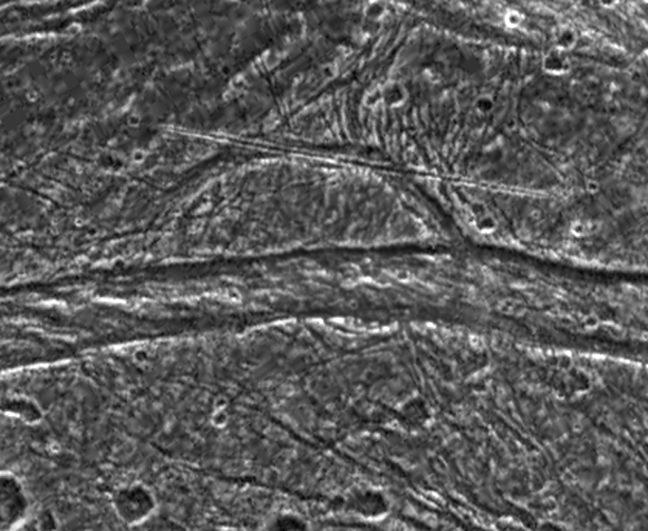

Geological Mysteries on Ganymede

This image shows some unusual features on the surface of Jupiter’s moon, Ganymede. NASA’s Galileo spacecraft imaged this region as it passed Ganymede during its second orbit through the Jovian system. The region is located at 31 degrees latitude, 186 degrees longitude in the north of Marius Regio, a region of ancient dark terrain, and is near the border of a large swathe of younger, heavily tectonised bright terrain known as Nippur Sulcus. Situated in the transitional region between these two terrain types, the area shown here contains many complex tectonic structures, and small fractures can be seen crisscrossing the image. North is to the top-left of the picture, and the sun illuminates the surface from the southeast. This image is centered on an unusual semicircular structure about 33 kilometers (20 miles) across. A 38 kilometer (24 miles) long, remarkably linear feature cuts across its northern extent, and a wide east-west fault system marks its southern boundary. The origin of these features is the subject of much debate among scientists analyzing the data. Was the arcuate structure part of a larger feature? Is the straight lineament the result of internal or external processes? Scientists continue to study this data in order to understand the surface processes occurring on this complex satellite.

The image covers an area approximately 80 kilometers (50 miles) by 52 kilometers (32 miles) across. The resolution is 189 meters (630 feet) per picture element. The images were taken on September 6, 1996 at a range of 9,971 kilometers (6,232 miles) by the solid state imaging (CCD) system on NASA’s Galileo spacecraft.

The Jet Propulsion Laboratory, Pasadena, CA manages the Galileo mission for NASA’s Office of Space Science, Washington, DC. JPL is an operating division of California Institute of Technology (Caltech).

Credit: NASA/JPL/Brown University